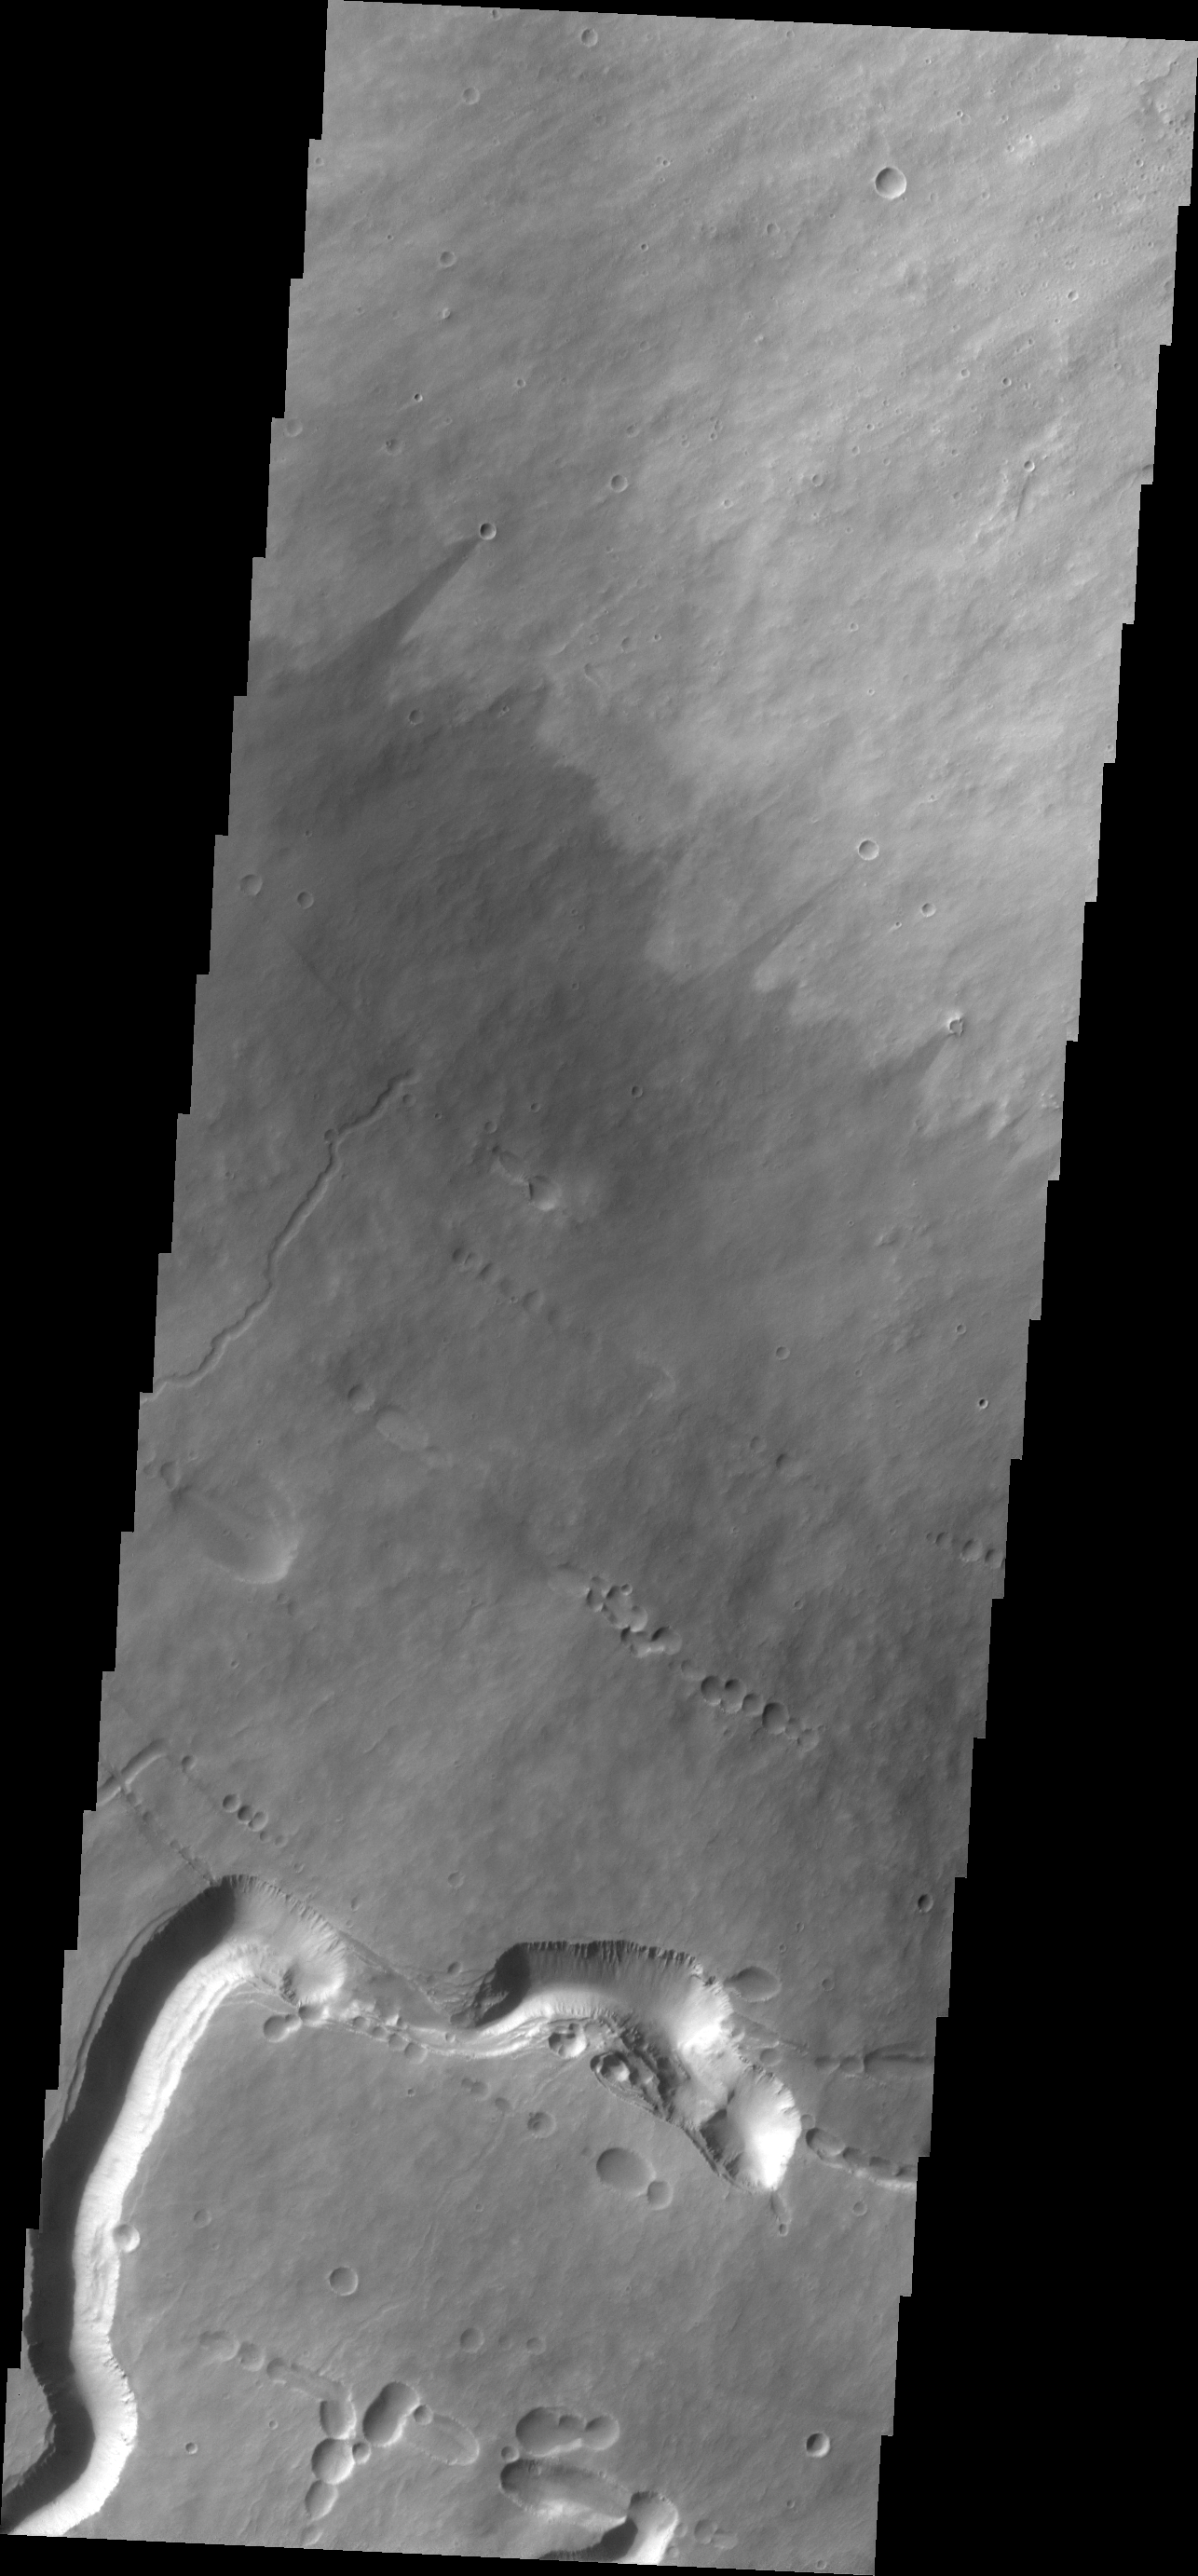

Investigating Mars: Pavonis Mons

This image shows the southern flank of Pavonis Mons. The large sinuous channel at the bottom of the image is located at the uppermost part of the volcano where collapse features are following the regional linear trend. A lava tube of this size indicates a high volume of lava.

Pavonis Mons is one of the three aligned Tharsis Volcanoes. The four Tharsis volcanoes are Ascreaus Mons, Pavonis Mons, Arsia Mons, and Olympus Mars. All four are shield type volcanoes. Shield volcanoes are formed by lava flows originating near or at the summit, building up layers upon layers of lava. The Hawaiian islands on Earth are shield volcanoes. The three aligned volcanoes are located along a topographic rise in the Tharsis region. Along this trend there are increased tectonic features and additional lava flows. Pavonis Mons is the smallest of the four volcanoes, rising 14km above the mean Mars surface level with a width of 375km. It has a complex summit caldera, with the smallest caldera deeper than the larger caldera. Like most shield volcanoes the surface has a low profile. In the case of Pavonis Mons the average slope is only 4 degrees.

The Odyssey spacecraft has spent over 15 years in orbit around Mars, circling the planet more than 69000 times. It holds the record for longest working spacecraft at Mars. THEMIS, the IR/VIS camera system, has collected data for the entire mission and provides images covering all seasons and lighting conditions. Over the years many features of interest have received repeated imaging, building up a suite of images covering the entire feature. From the deepest chasma to the tallest volcano, individual dunes inside craters and dune fields that encircle the north pole, channels carved by water and lava, and a variety of other feature, THEMIS has imaged them all. For the next several months the image of the day will focus on the Tharsis volcanoes, the various chasmata of Valles Marineris, and the major dunes fields. We hope you enjoy these images!

Credit: NASA/JPL-Caltech/ASU